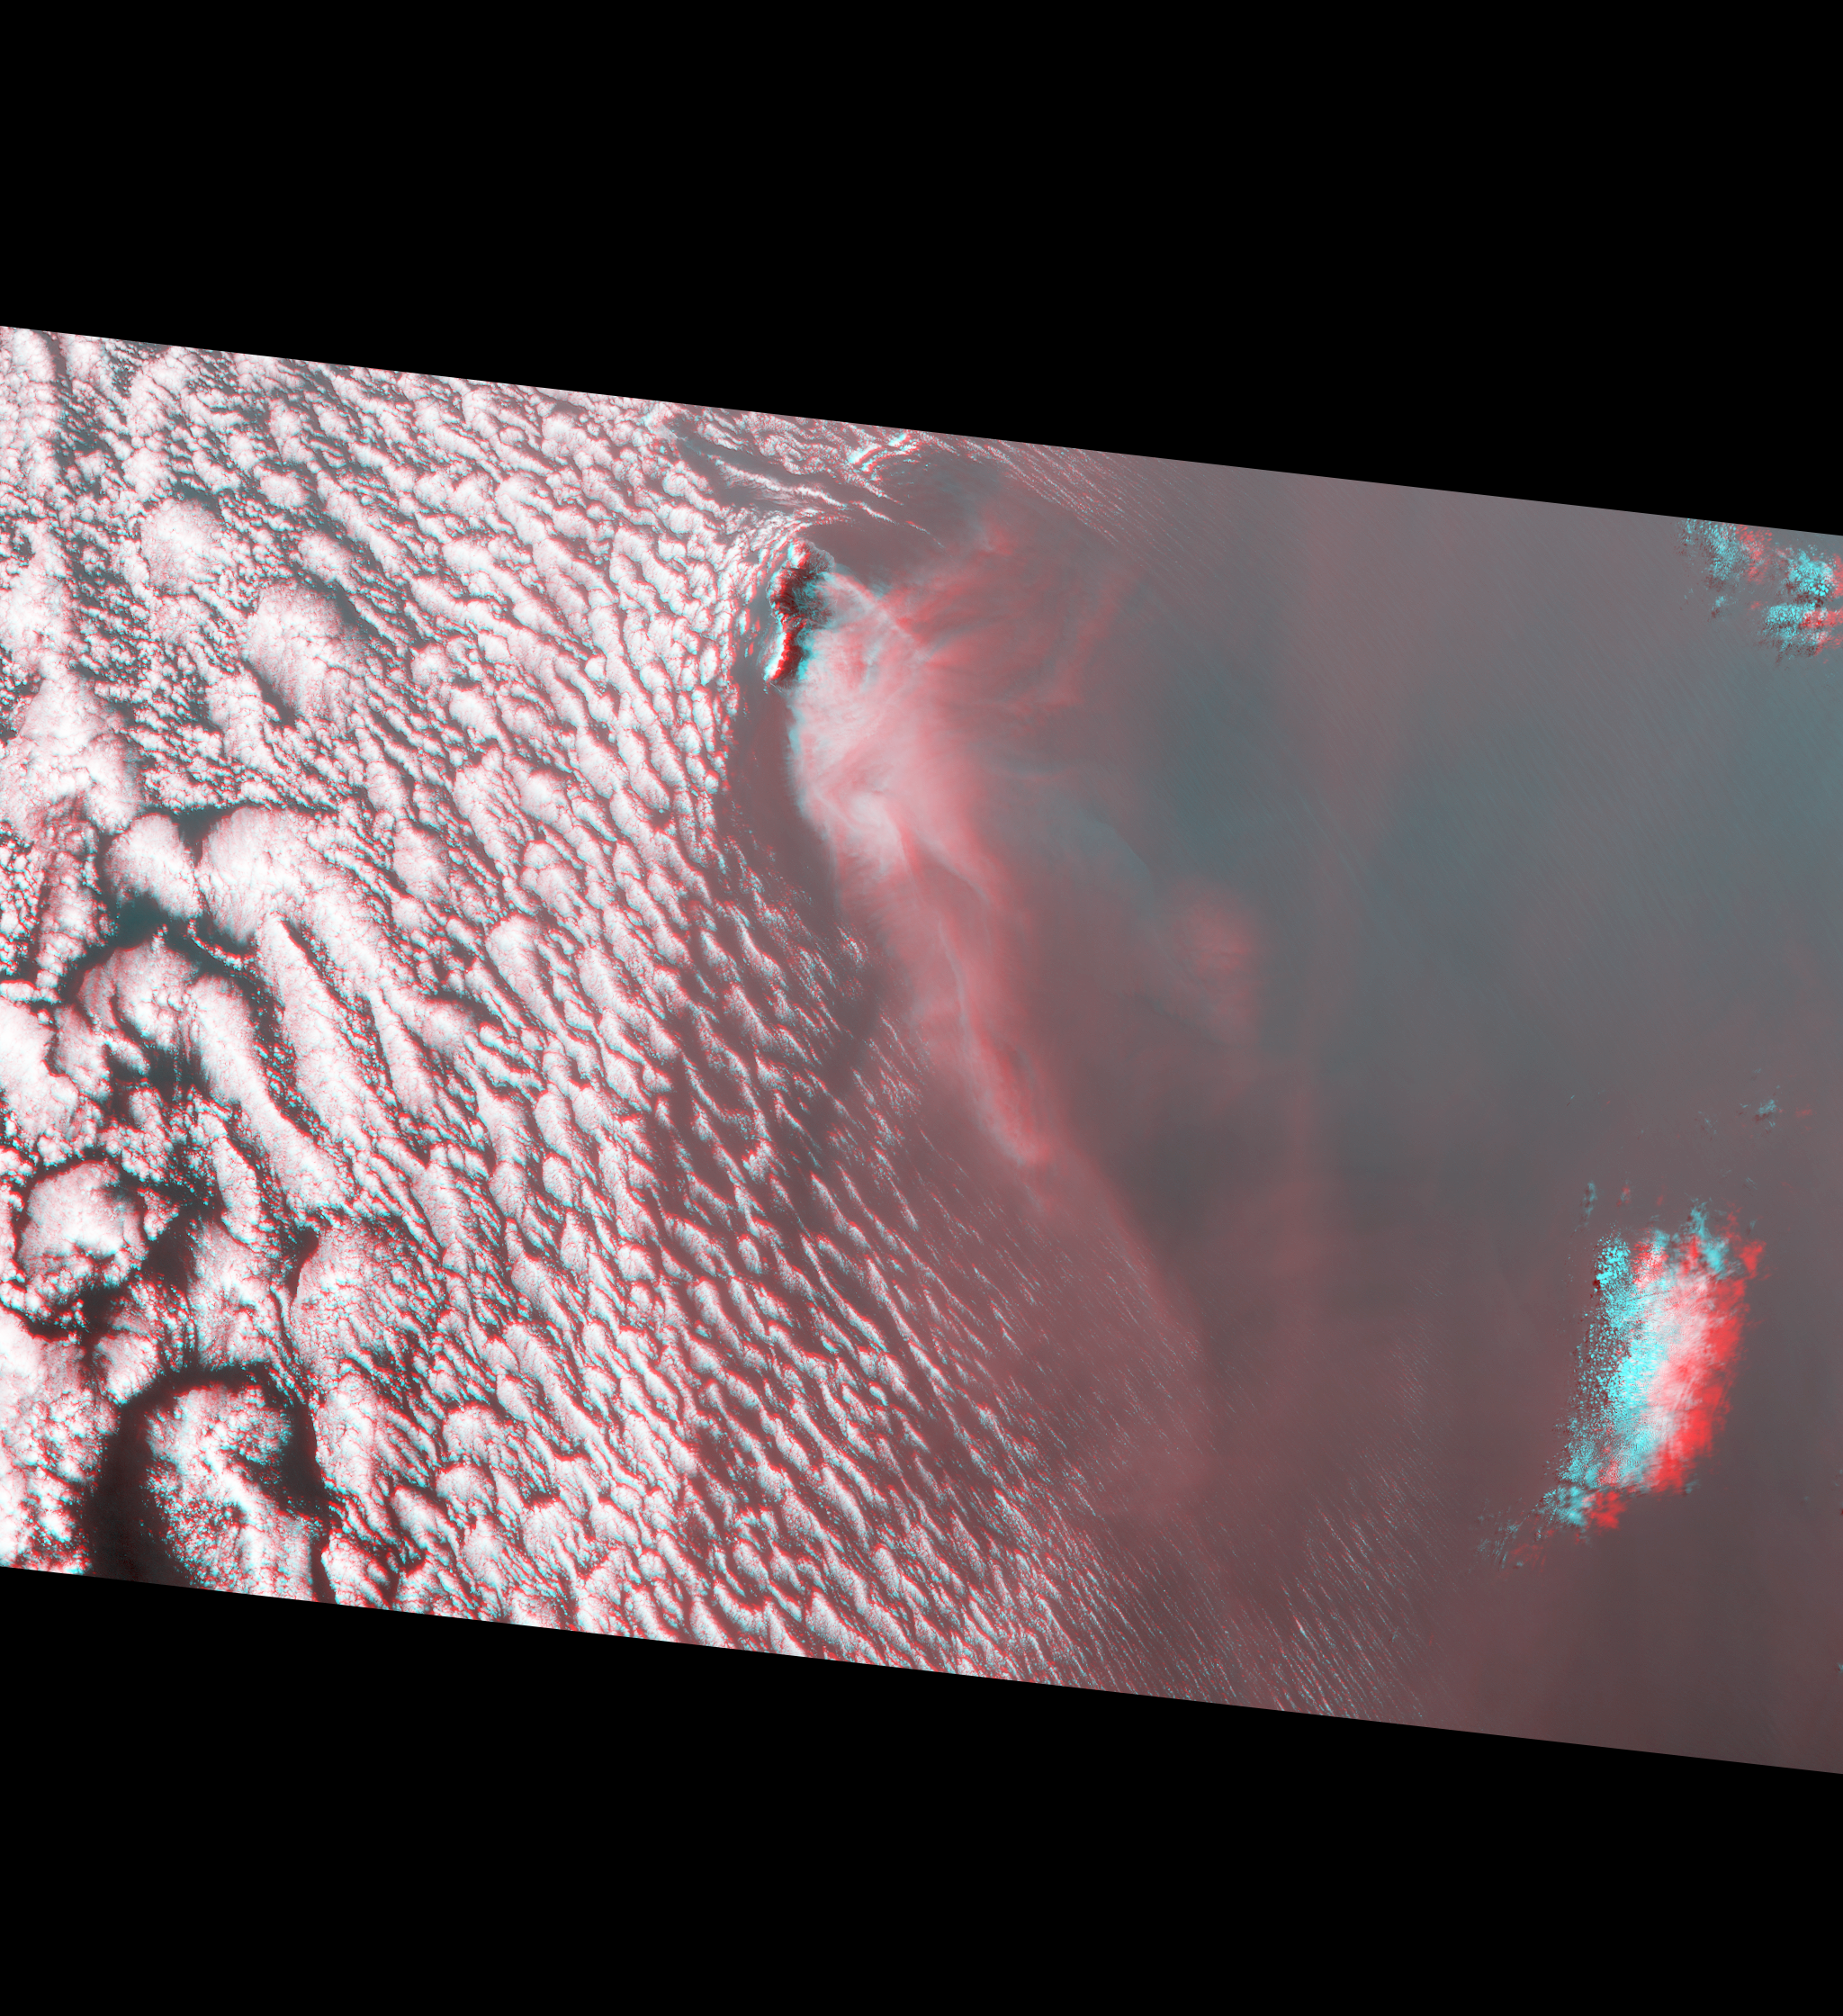

Deadly Fires Engulfing Madeira seen by NASA’s MISR (Anaglyph)

A wildfire spread to the capital city of Funchal on the island of Madeira, an autonomous region of Portugal, over the nighttime hours of Tuesday, Aug. 9, 2016, with three deaths reported and hundreds of others hospitalized. Several homes and a luxury hotel have burned, and a thousand people have been evacuated. The three fatalities are reported to be elderly people who were unable to escape when their homes caught fire. The fire ignited Monday, Aug. 8, after several weeks of scorching temperatures topping 95 degrees Fahrenheit and very dry weather. The entire island is only 30 miles (48 kilometers) from end to end, which naturally makes protecting the island’s 270,000 residents and many tourists more difficult.

The MISR (Multi-angle Imaging SpectroRadiometer) instrument aboard NASA’s Terra satellite passed directly over the island of Madeira on Wednesday, Aug. 10, 2016. MISR’s multiple cameras, each viewing Earth at a different angle, can be used to determine the height of clouds and smoke above the surface in much the same way that our two eyes, pointing in slightly different directions, give us depth perception. This 3D stereo “anaglyph” uses data from MISR’s vertical pointing and 60-degree forward-pointing camera, and requires a pair of red-blue 3D glasses (ordering information under “Other information”). The anaglyph is rotated so that north is to the left in order to enable stereo vision (the red lens must be placed over your left eye). The island of Madeira is the only land within the field of view, and the smoke from the wildfire is being blown to the southwest (bottom right). The city of Funchal is located on the southeastern (top right) coast of the island.

Viewing the anaglyph in 3D shows that the main body of clouds is indeed very low, while the smoke plume is much higher at the source, dropping lower as it is blown to the southwest. Interestingly, the low clouds drop to almost sea level and then die out near where the smoke is present. The isolated clouds to the south are much higher than either the low clouds or the plume. Compare your observations to a map of the actual cloud top height available at PIA20887.

These data were acquired during Terra orbit 88524. Other MISR data are available through the NASA Langley Research Center; for more information go to http://eosweb.larc.nasa.gov/project/misr/misr_table. MISR was built and is managed by NASA’s Jet Propulsion Laboratory, Pasadena, California, for NASA’s Science Mission Directorate, Washington, D.C. The Terra spacecraft is managed by NASA’s Goddard Space Flight Center, Greenbelt, Maryland. The MISR data were obtained from the NASA Langley Research Center Atmospheric Science Data Center, Hampton, Virginia. JPL is a division of the California Institute of Technology in Pasadena.

Credit: NASA/GSFC/LaRC/JPL-Caltech, MISR Team